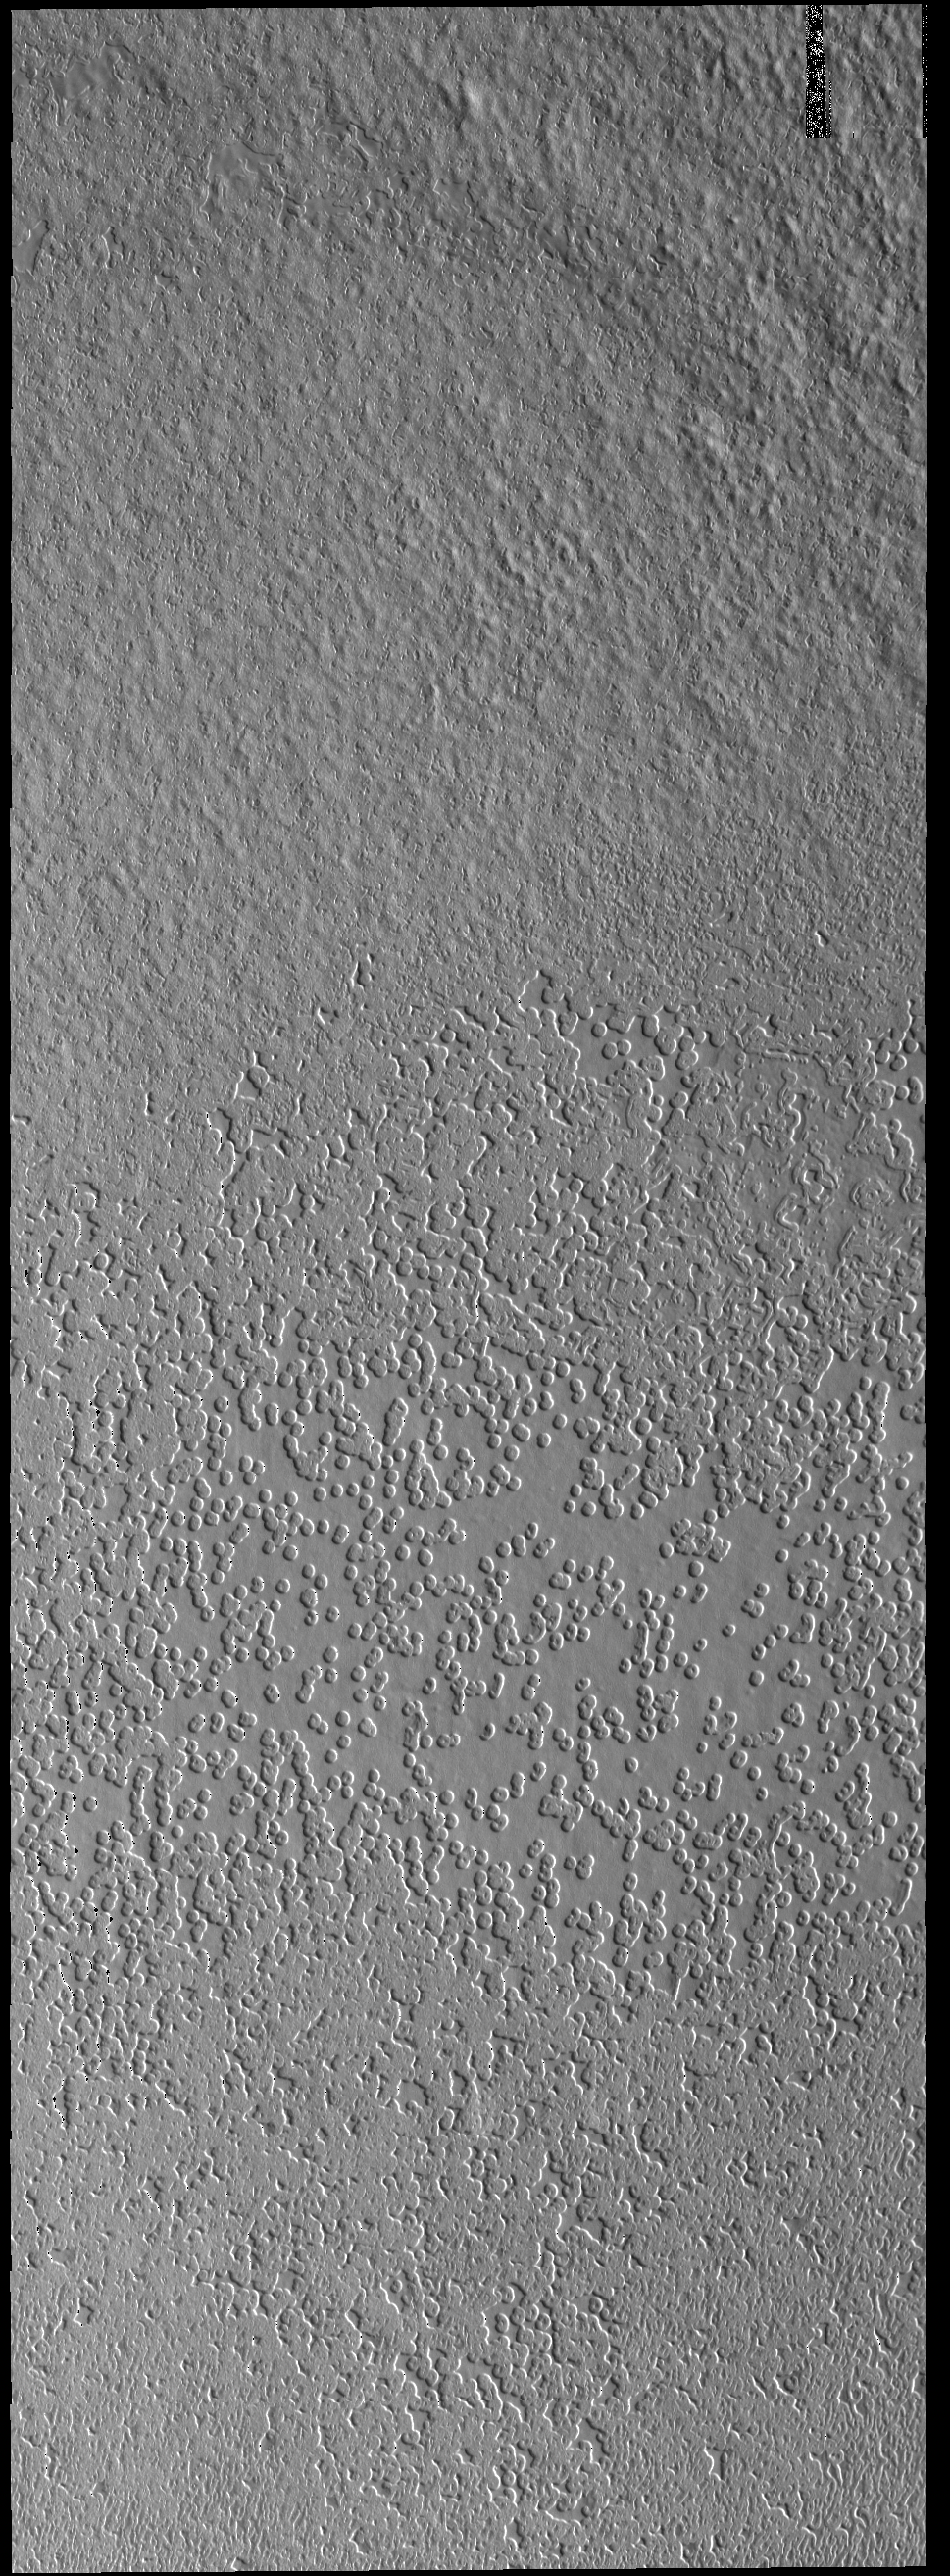

Polar Textures

This VIS image shows part of the South Polar cap. In this region the surface has numerous circular depressions, which give the appearance of a slice of swiss cheese.

Credit: NASA/JPL-Caltech/ASU